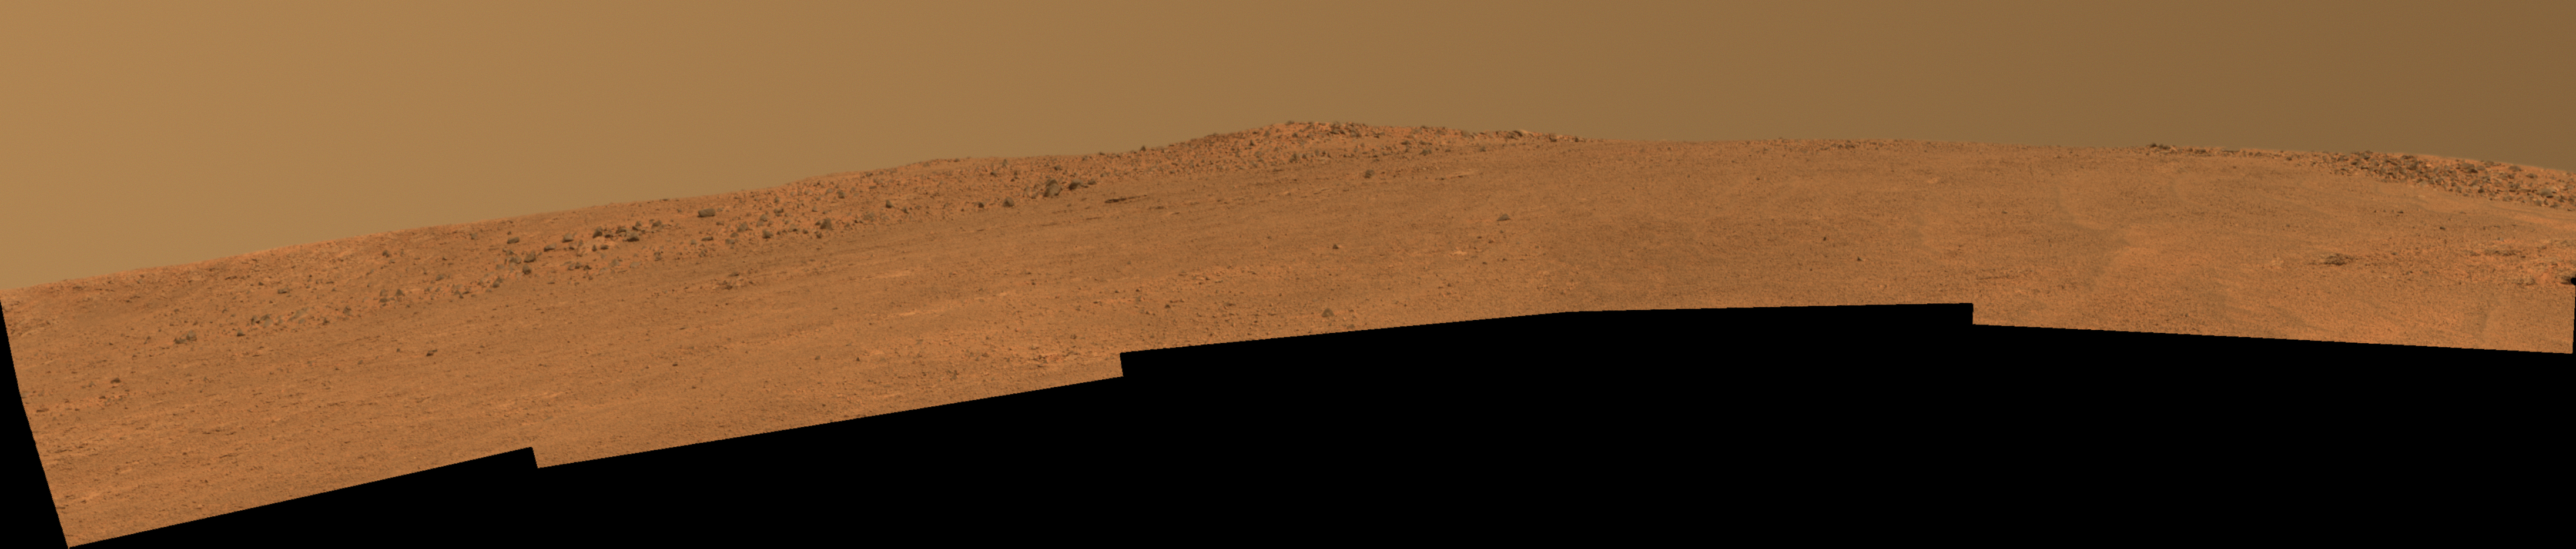

Opportunity’s Southward View of ‘McClure-Beverlin Escarpment’ on Mars

The boulder-studded ridge in this scene recorded by NASA’s Mars Exploration Rover Opportunity is “McClure-Beverlin Escarpment,” informally named for Jack Beverlin and Bill McClure, engineers who on Feb. 14, 1969, risked their lives to save NASA’s second successful Mars mission, Mariner 6, on its launch pad.

This view toward the south is a mosaic of images taken by Opportunity’s panoramic camera (Pancam) during the 3,527th Martian day, or sol, of the rover’s work on Mars (Dec. 25, 2013). The rover team plans to use Opportunity during 2014 to investigate rock layers exposed on the slope upward toward the McClure-Beverlin Escarpment.

The view merges exposures taken through three of the Pancam’s color filters and is presented in approximate true color. A version in false color, to emphasize subtle color differences among Martian surface materials, is available as Figure 1. A stereo version, Figure 2, appears three dimensional when viewed through red-blue glasses with the red lens on the left.

JPL manages the Mars Exploration Rover Project for NASA’s Science Mission Directorate in Washington.

Credit: NASA/JPL-Caltech/Cornell Univ./Arizona State Univ.